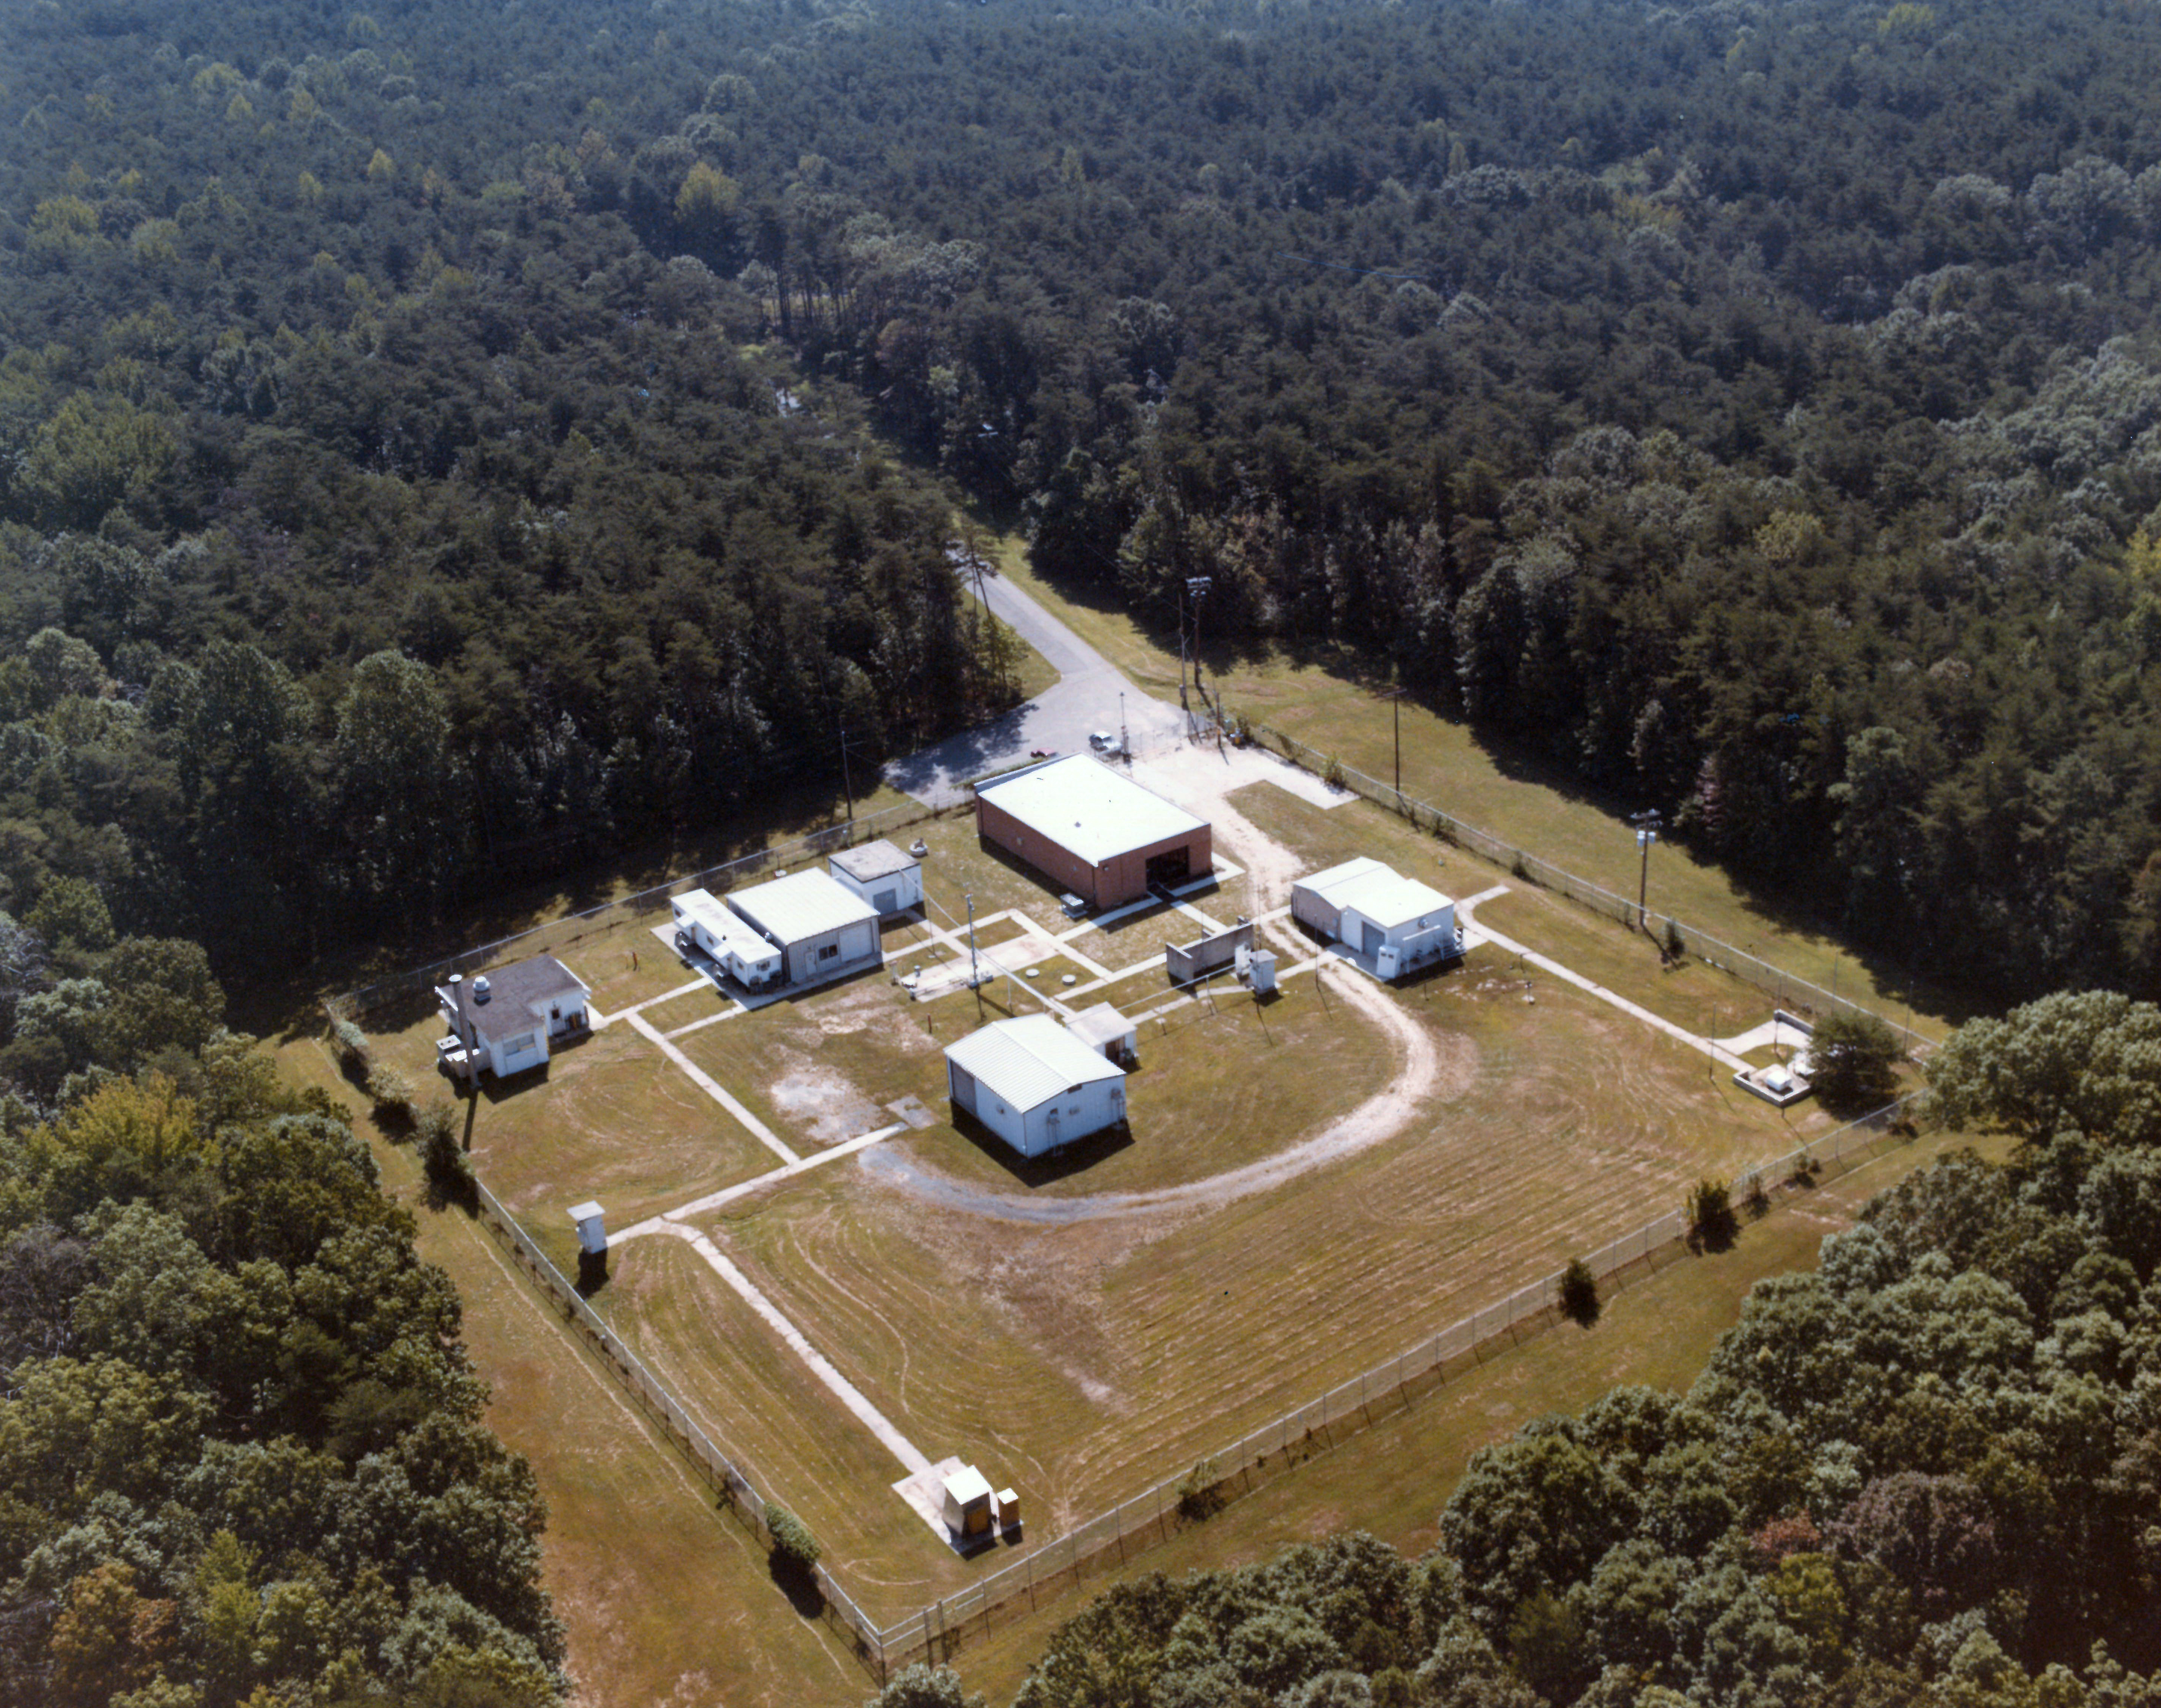

Area 400 at NASA's Goddard Space Flight Center

Aerial photograph from 1984 showing buildings at Area 400, a portion of the campus of NASA's Goddard Space Flight Center in Greenbelt, Md.

Credit: NASA's Wallops Flight Facility